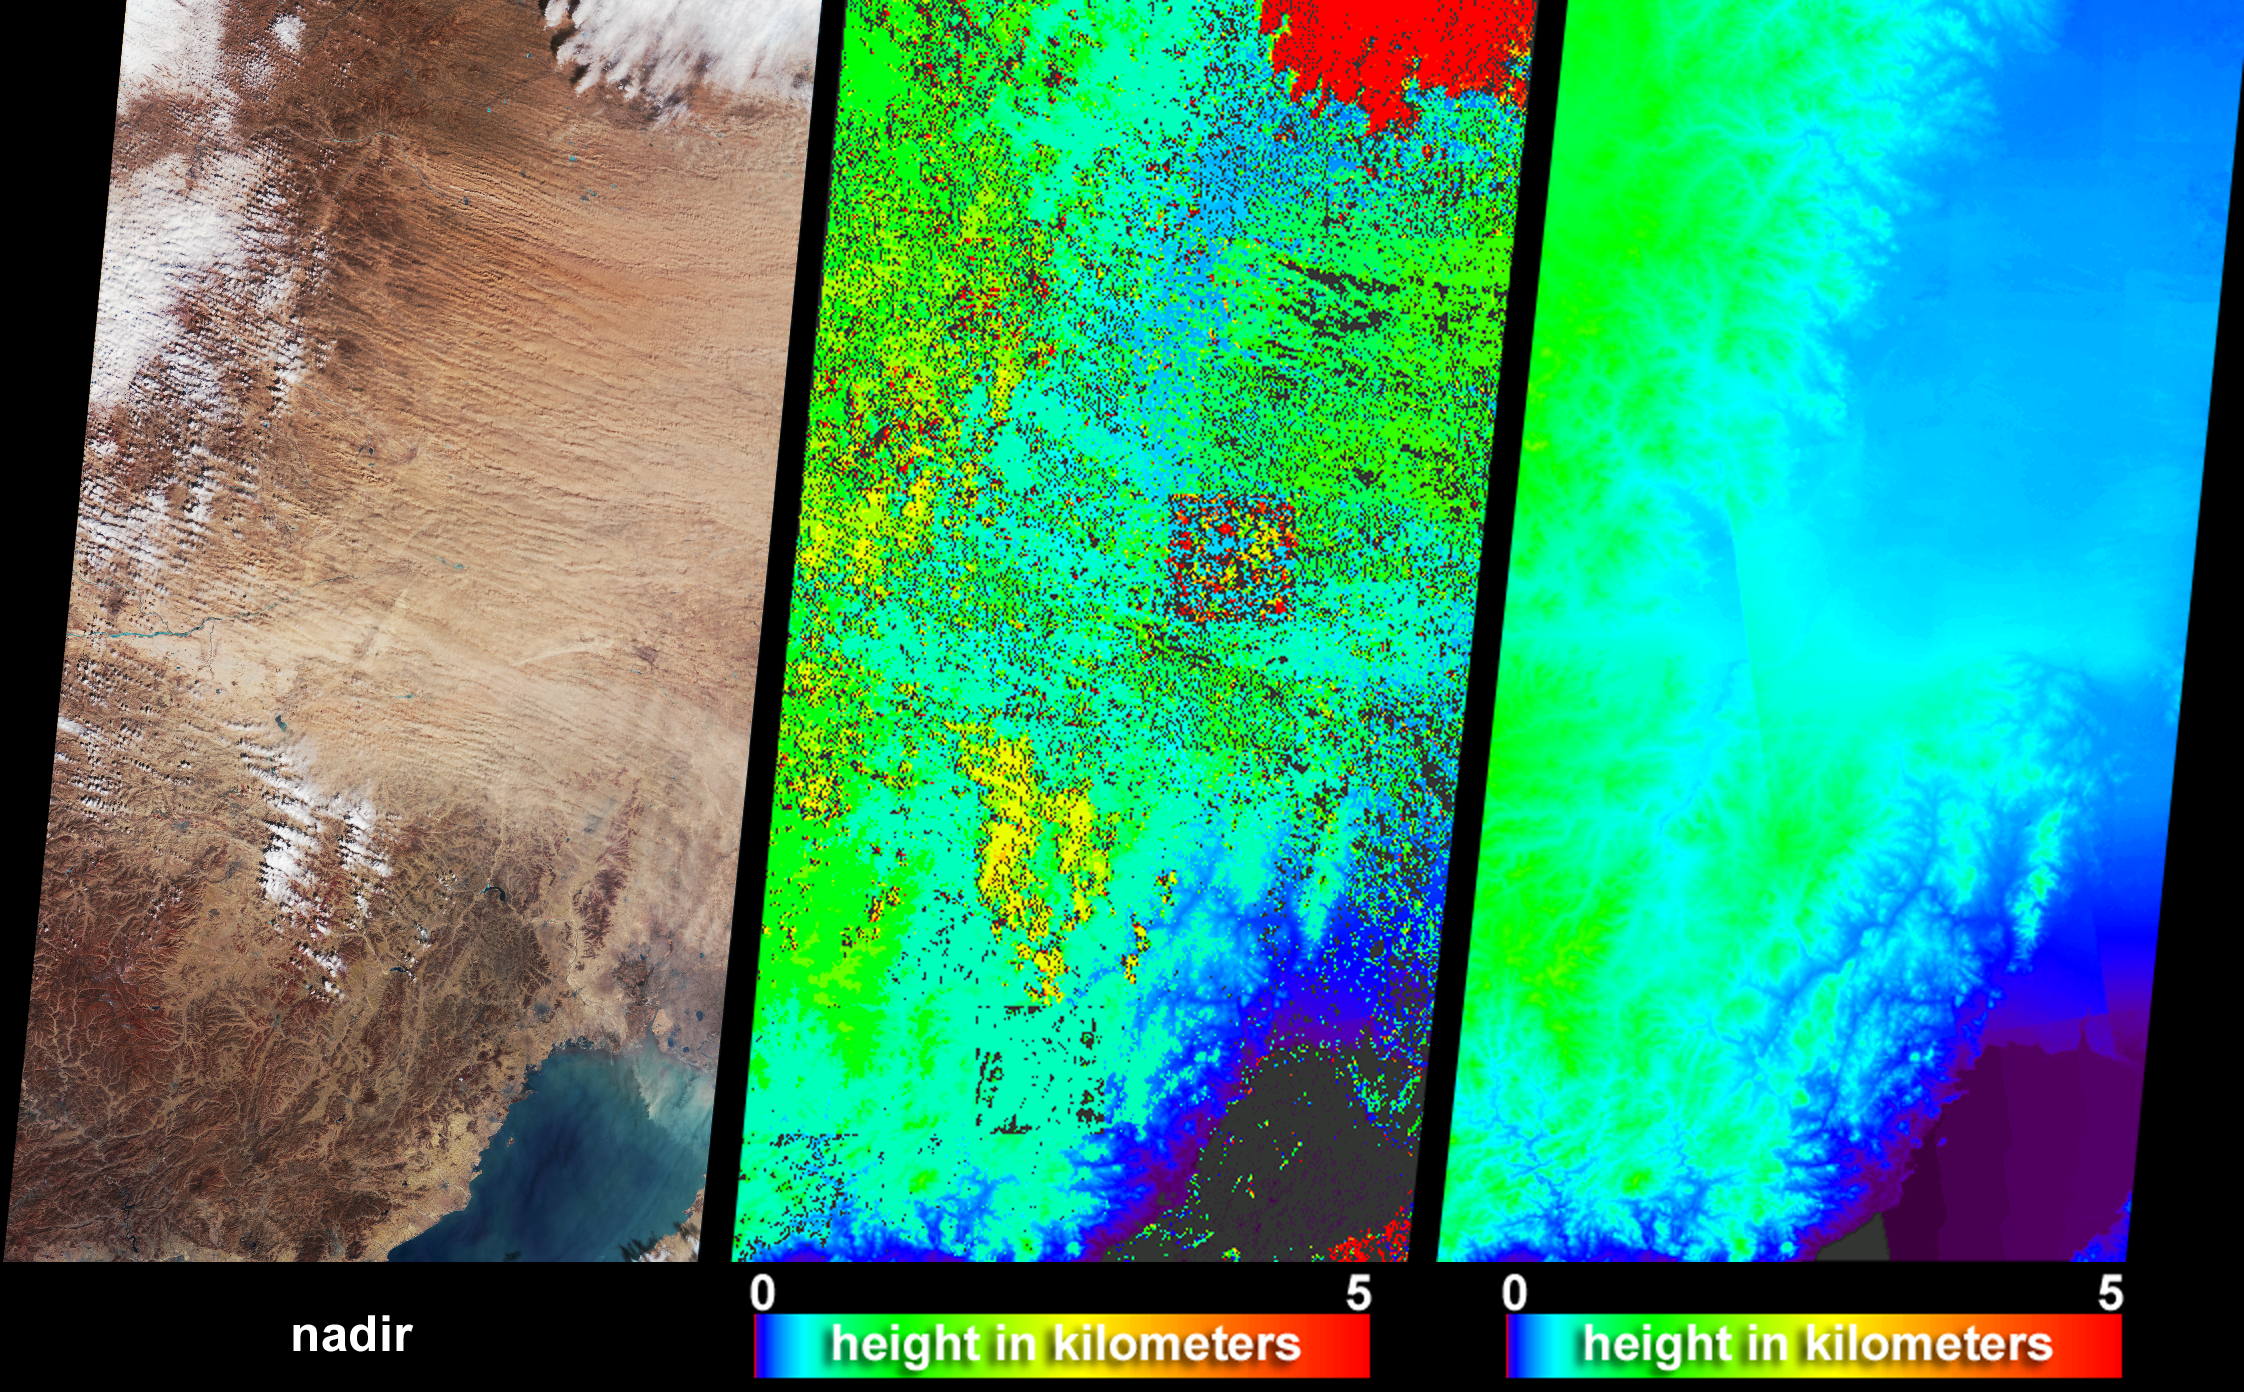

Dust and Sand Sweeps Over Northeast China

The Multi-angle Imaging SpectroRadiometer (MISR) captured these views of the dust and sand that swept over northeast China on March 10, 2004. Information on the height of the dust and an indication of the probable dust source region are provided by these images, which include a natural-color snapshot from MISR’s nadir camera (left), a stereoscopically-retrieved height field (center) and a map of terrain elevation (right).

The dust appears in the natural-color image as the pale brownish ripples that traverse the image from Inner Mongolia toward the southeast, over Beijing, Liaoning and Jilin Provinces. MISR’s stereoscopic feature matching algorithm retrieves height above the surface where there is sufficient spatial contrast between several view angles. When the stereo matcher determines that a location is not covered by a feature above the surface, the terrain elevation data are displayed instead. The surface elevation map at right shows that the eastern portion of the image area, Liaonang and Jilin Provinces, is mostly low, flat terrain. These are the areas where the dust appears to be thickest and where the stereo height field indicates that the tops of the dust attain heights of up to about 1500 meters above the surface terrain. Clouds are situated between about 1 and 4 kilometers above the surface. The retrieved heights shown here are uncorrected for wind effects. The square-shaped area near the center of the stereo map is an artifact of the data processing. Areas where height could not be retrieved are shown in dark grey.

A decrease in spring vegetation coverage in central and eastern Inner Mongolia has been suggested to be a major contributor to spring dust storms over northern China.

http://www.agu.org/pubs/crossref/2004/2003JD003913.shtml

The Multiangle Imaging SpectroRadiometer observes the daylit Earth continuously and every 9 days views the entire globe between 82 degrees north and 82 degrees south latitude. These data products were generated from a portion of the imagery acquired during Terra orbit 22481. The panels cover an area of 380 kilometers x 685 kilometers, and utilize data from blocks 54 to 58 within World Reference System-2 path 121.

MISR was built and is managed by NASA’s Jet Propulsion Laboratory, Pasadena, CA, for NASA’s Office of Earth Science, Washington, DC. The Terra satellite is managed by NASA’s Goddard Space Flight Center, Greenbelt, MD. JPL is a division of the California Institute of Technology.

Credit: NASA/GSFC/LaRC/JPL, MISR Team